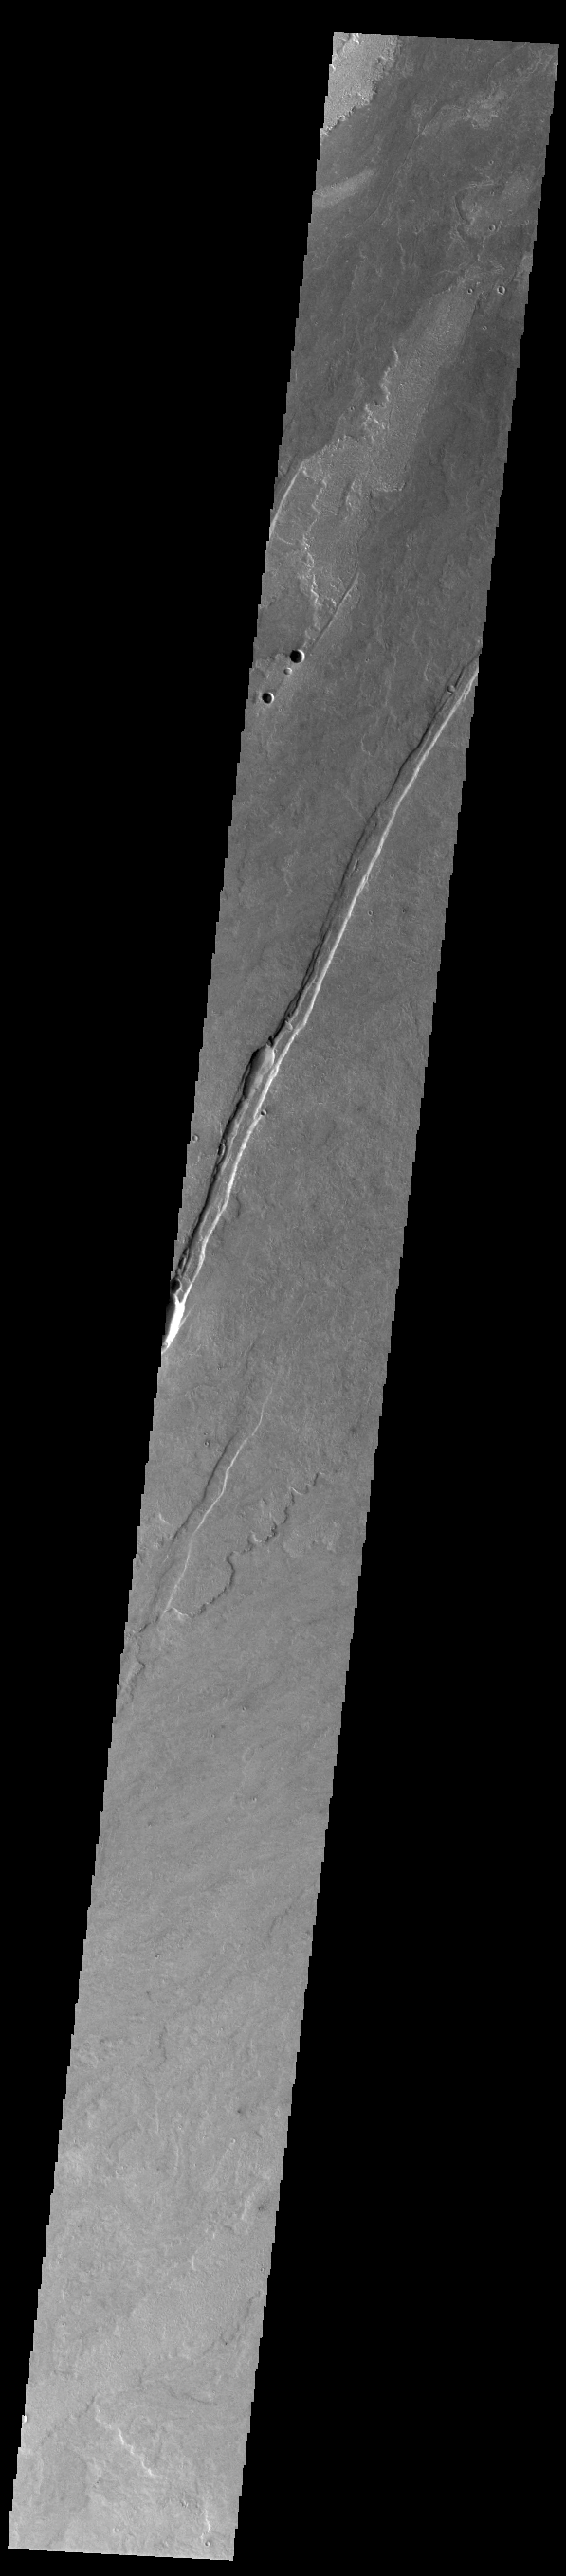

Daedalia Planum

Today’s VIS image shows a small portion of the immense lava flows that originated from Arsia Mons. Arsia Mons is the southernmost of the three large aligned volcanoes in the Tharsis region. Arsia Mons’ last eruption was 10s of million years ago. The different surface textures are created by differences in the lava viscosity and cooling rates. The lobate margins of each flow can be traced back to the start of each flow — or to the point where they are covered by younger flows. Flows in Daedalia Planum can be as long as 180 km (111 miles). For comparison the longest Hawaiian lava flow is only 51 km (˜31 miles) long. The long linear feature in the image is a tectonic graben, formed when a block of material slides downward between paired faults. It is very common to have both tectonic and volcanic processes affecting the same region. The total area of Daedalia Planum is 2.9 million square km – more than four times the size of Texas.

Credit: NASA/JPL-Caltech/ASU